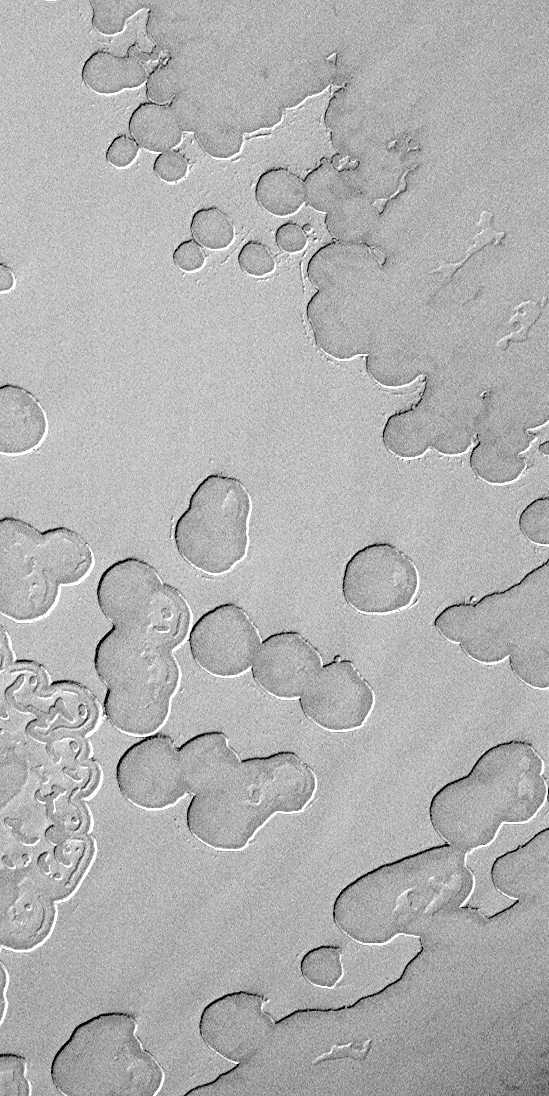

More South Polar “Swiss Cheese”

This image is illuminated by sunlight from the upper left.

Some of the surface of the residual south polar cap has a pattern that resembles that of sliced, swiss cheese. Shown here at the very start of southern spring is a frost-covered surface in which there are two layers evident–a brighter upper layer into which are set swiss cheese-like holes, and a darker, lower layer that lies beneath the “swiss cheese” pattern. Nothing like this exists anywhere on Mars except within the south polar cap.

This is a Mars Global Surveyor (MGS) Mars Orbiter Camera (MOC) image acquired on August 2, 1999. It is located near 84.8°S, 71.8°W, and covers an area 3 km across and about 6.1 km long (1.9 by 3.8 miles).

Malin Space Science Systems and the California Institute of Technology built the MOC using spare hardware from the Mars Observer mission. MSSS operates the camera from its facilities in San Diego, CA. The Jet Propulsion Laboratory’s Mars Surveyor Operations Project operates the Mars Global Surveyor spacecraft with its industrial partner, Lockheed Martin Astronautics, from facilities in Pasadena, CA and Denver, CO.

Credit: NASA/JPL/MSSS